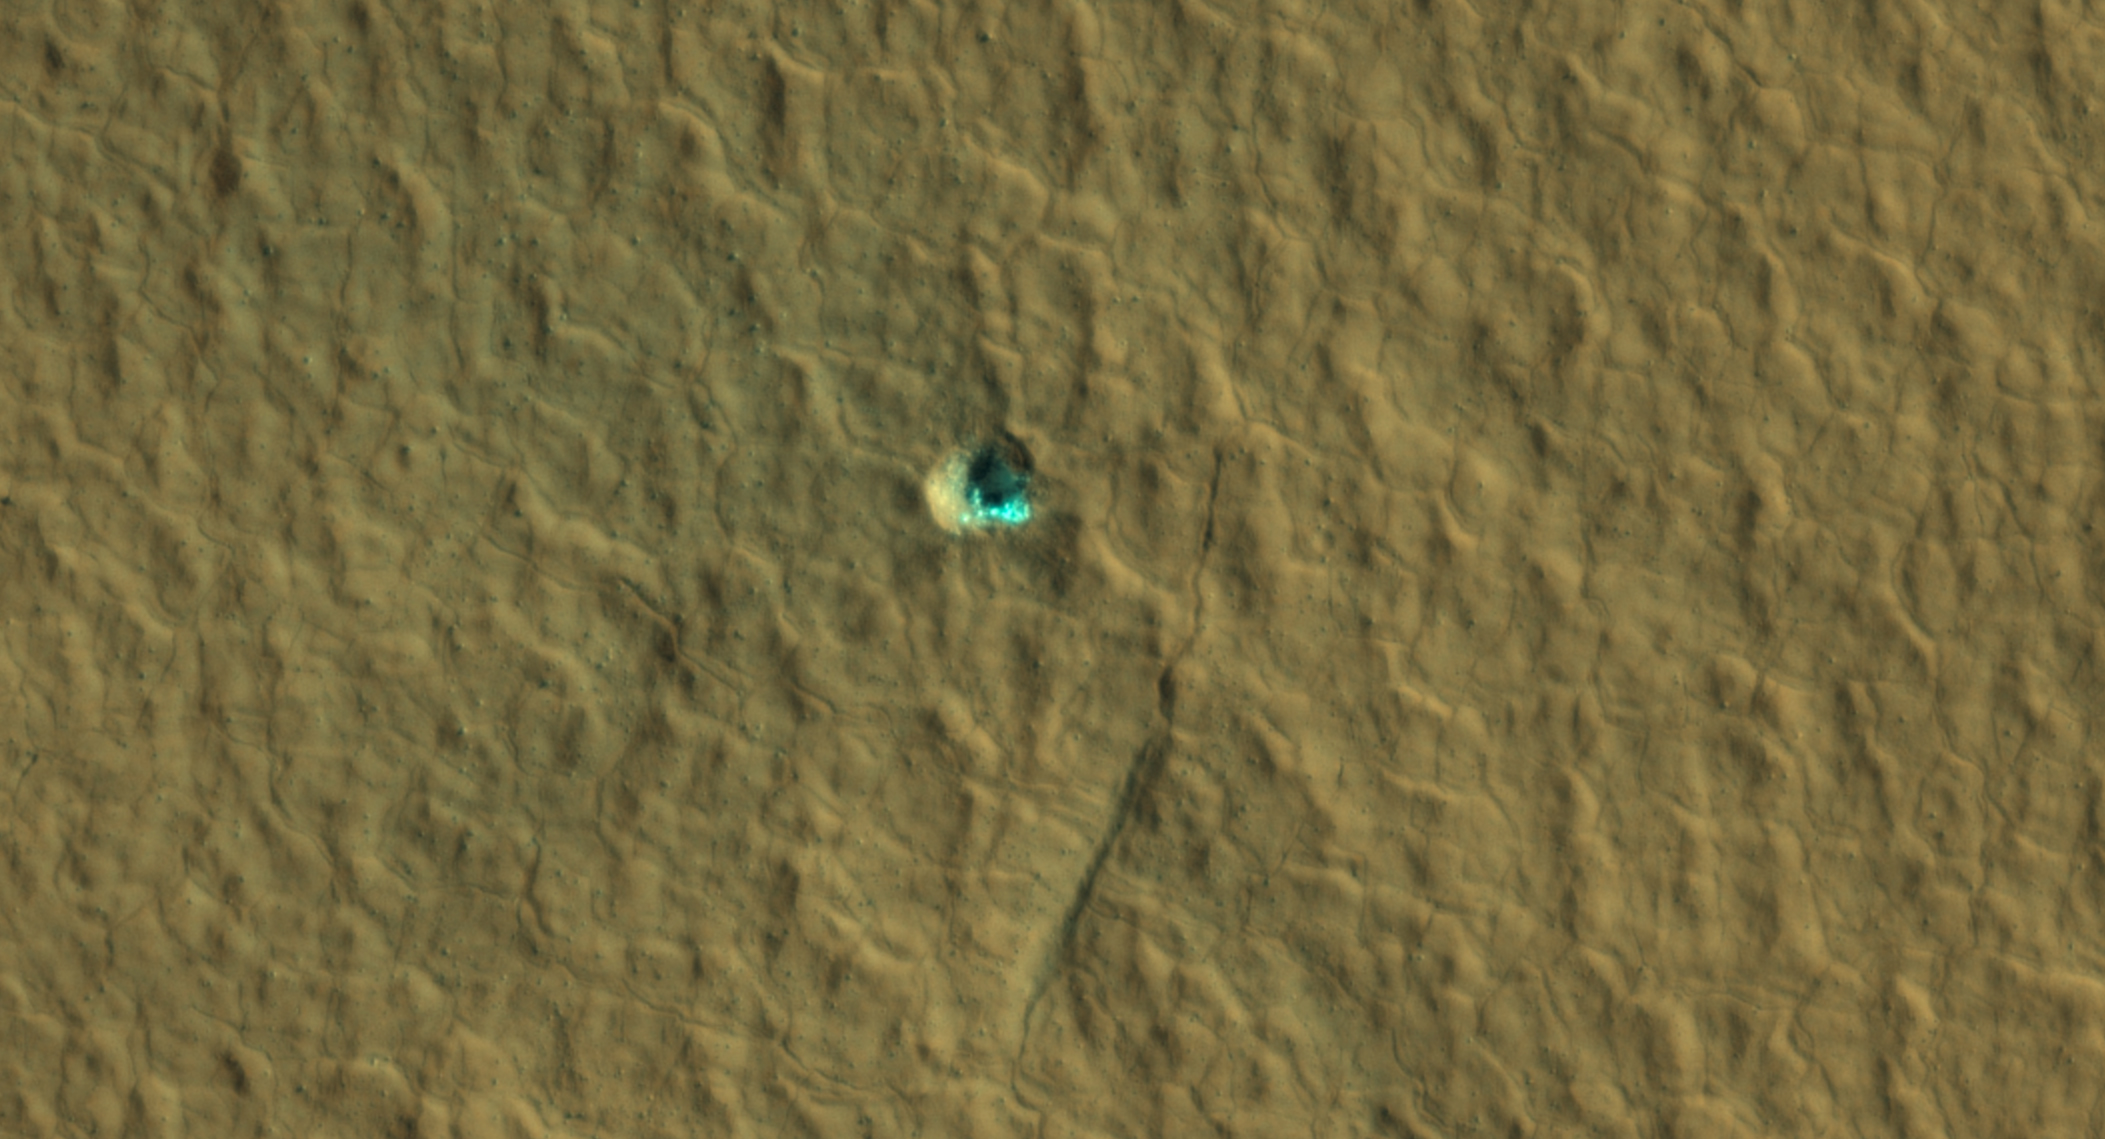

Ice-Exposing Impact Crater Surrounded by Polygon Terrain

The ice-exposing impact crater at the center of this image is an example of what scientists look for when mapping places where future astronauts should land on Mars. NASA’s Mars Reconnaissance Orbiter captured this view using its High-Resolution Imaging Science Experiment (HiRISE) camera on July 17, 2016. The color in this image has been enhanced for effect; water ice would not actually look this blue on Mars. The crater is estimated to be about 59 feet wide (18 meters wide).

Surrounding the impact is a rough kind of surface known as “polygon terrain,” which on Earth is known to form when subsurface ice expands and contracts repeatedly over time. Seeing this terrain surrounding an ice-exposing crater suggests much more ice could be found there.

This impact is one of many included in a NASA-funded mapping project called Subsurface Water Ice Mapping, or SWIM. Mars has both water ice and carbon dioxide ice (dry ice); water ice would be a critical resource for the first astronauts to step foot on Mars, who can use it for drinking, rocket fuel, and other purposes. The more water ice these astronauts land next to, the less they need to bring with them.

Because the Martian atmosphere is so thin – less than 1% the pressure experienced at sea level on Earth – liquid water is unstable on the Red Planet and will vaporize unless it’s frozen. But water ice on the planet’s surface is only stable at high latitudes that are far too cold for astronauts and robots to survive. So SWIM attempts to locate water ice preserved within the subsurface in the mid-latitudes, where landing would be feasible. Such regions are far enough toward the poles for water ice to be plentiful, but close enough to the equator to avoid the coldest temperatures seen on Mars.

SWIM is led by the Planetary Science Institute in Tucson, Arizona and managed by NASA’s Jet Propulsion Laboratory in Southern California. The University of Arizona, in Tucson, operates HiRISE, which was built by Ball Aerospace & Technologies Corp., in Boulder, Colorado. JPL, a division of Caltech in Pasadena, California, manages the Mars Reconnaissance Orbiter for NASA’s Science Mission Directorate in Washington.

Credit: NASA/JPL-Caltech/University of Arizona